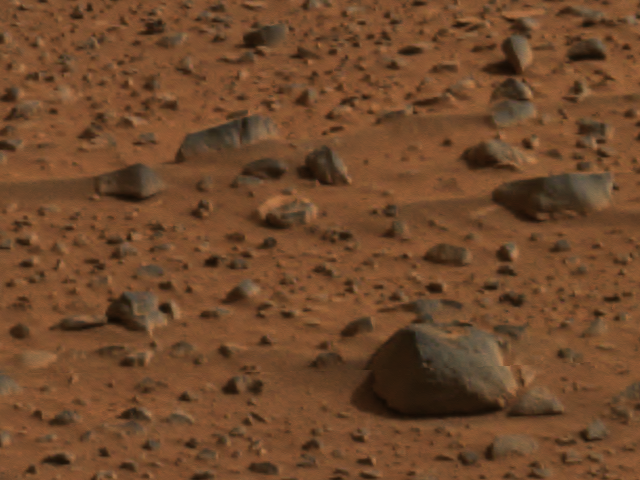

Wind-polished rocks

The smooth surfaces of angular and rounded rocks seen in this image of the martian terrain may have been polished by wind-blown debris. The picture was taken by the panoramic camera on the Mars Exploration Rover Spirit.

Credit: NASA/JPL/Cornell